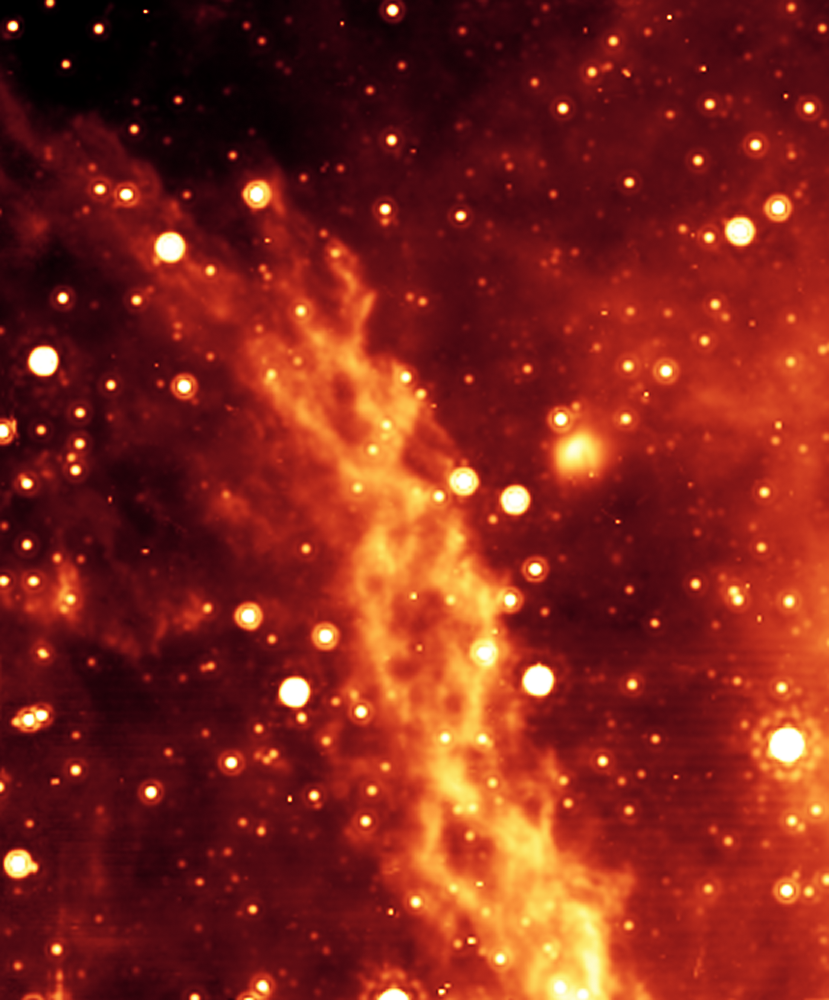

Double Helix Nebula

The double helix nebula. The spots are infrared-luminous stars, mostly red giants and red supergiants. Many other stars are present in this region, but are too dim to appear even in this sensitive infrared image.

The double helix nebula is approximately 300 light-years from the enormous black hole at the center of the Milky Way. (The Earth is more than 25,000 light-years from the black hole at the galactic center.)

This image was taken by the Multiband Imaging Photometer for Spitzer (MIPS).

Credit: NASA/JPL-Caltech/M. Morris (UCLA)